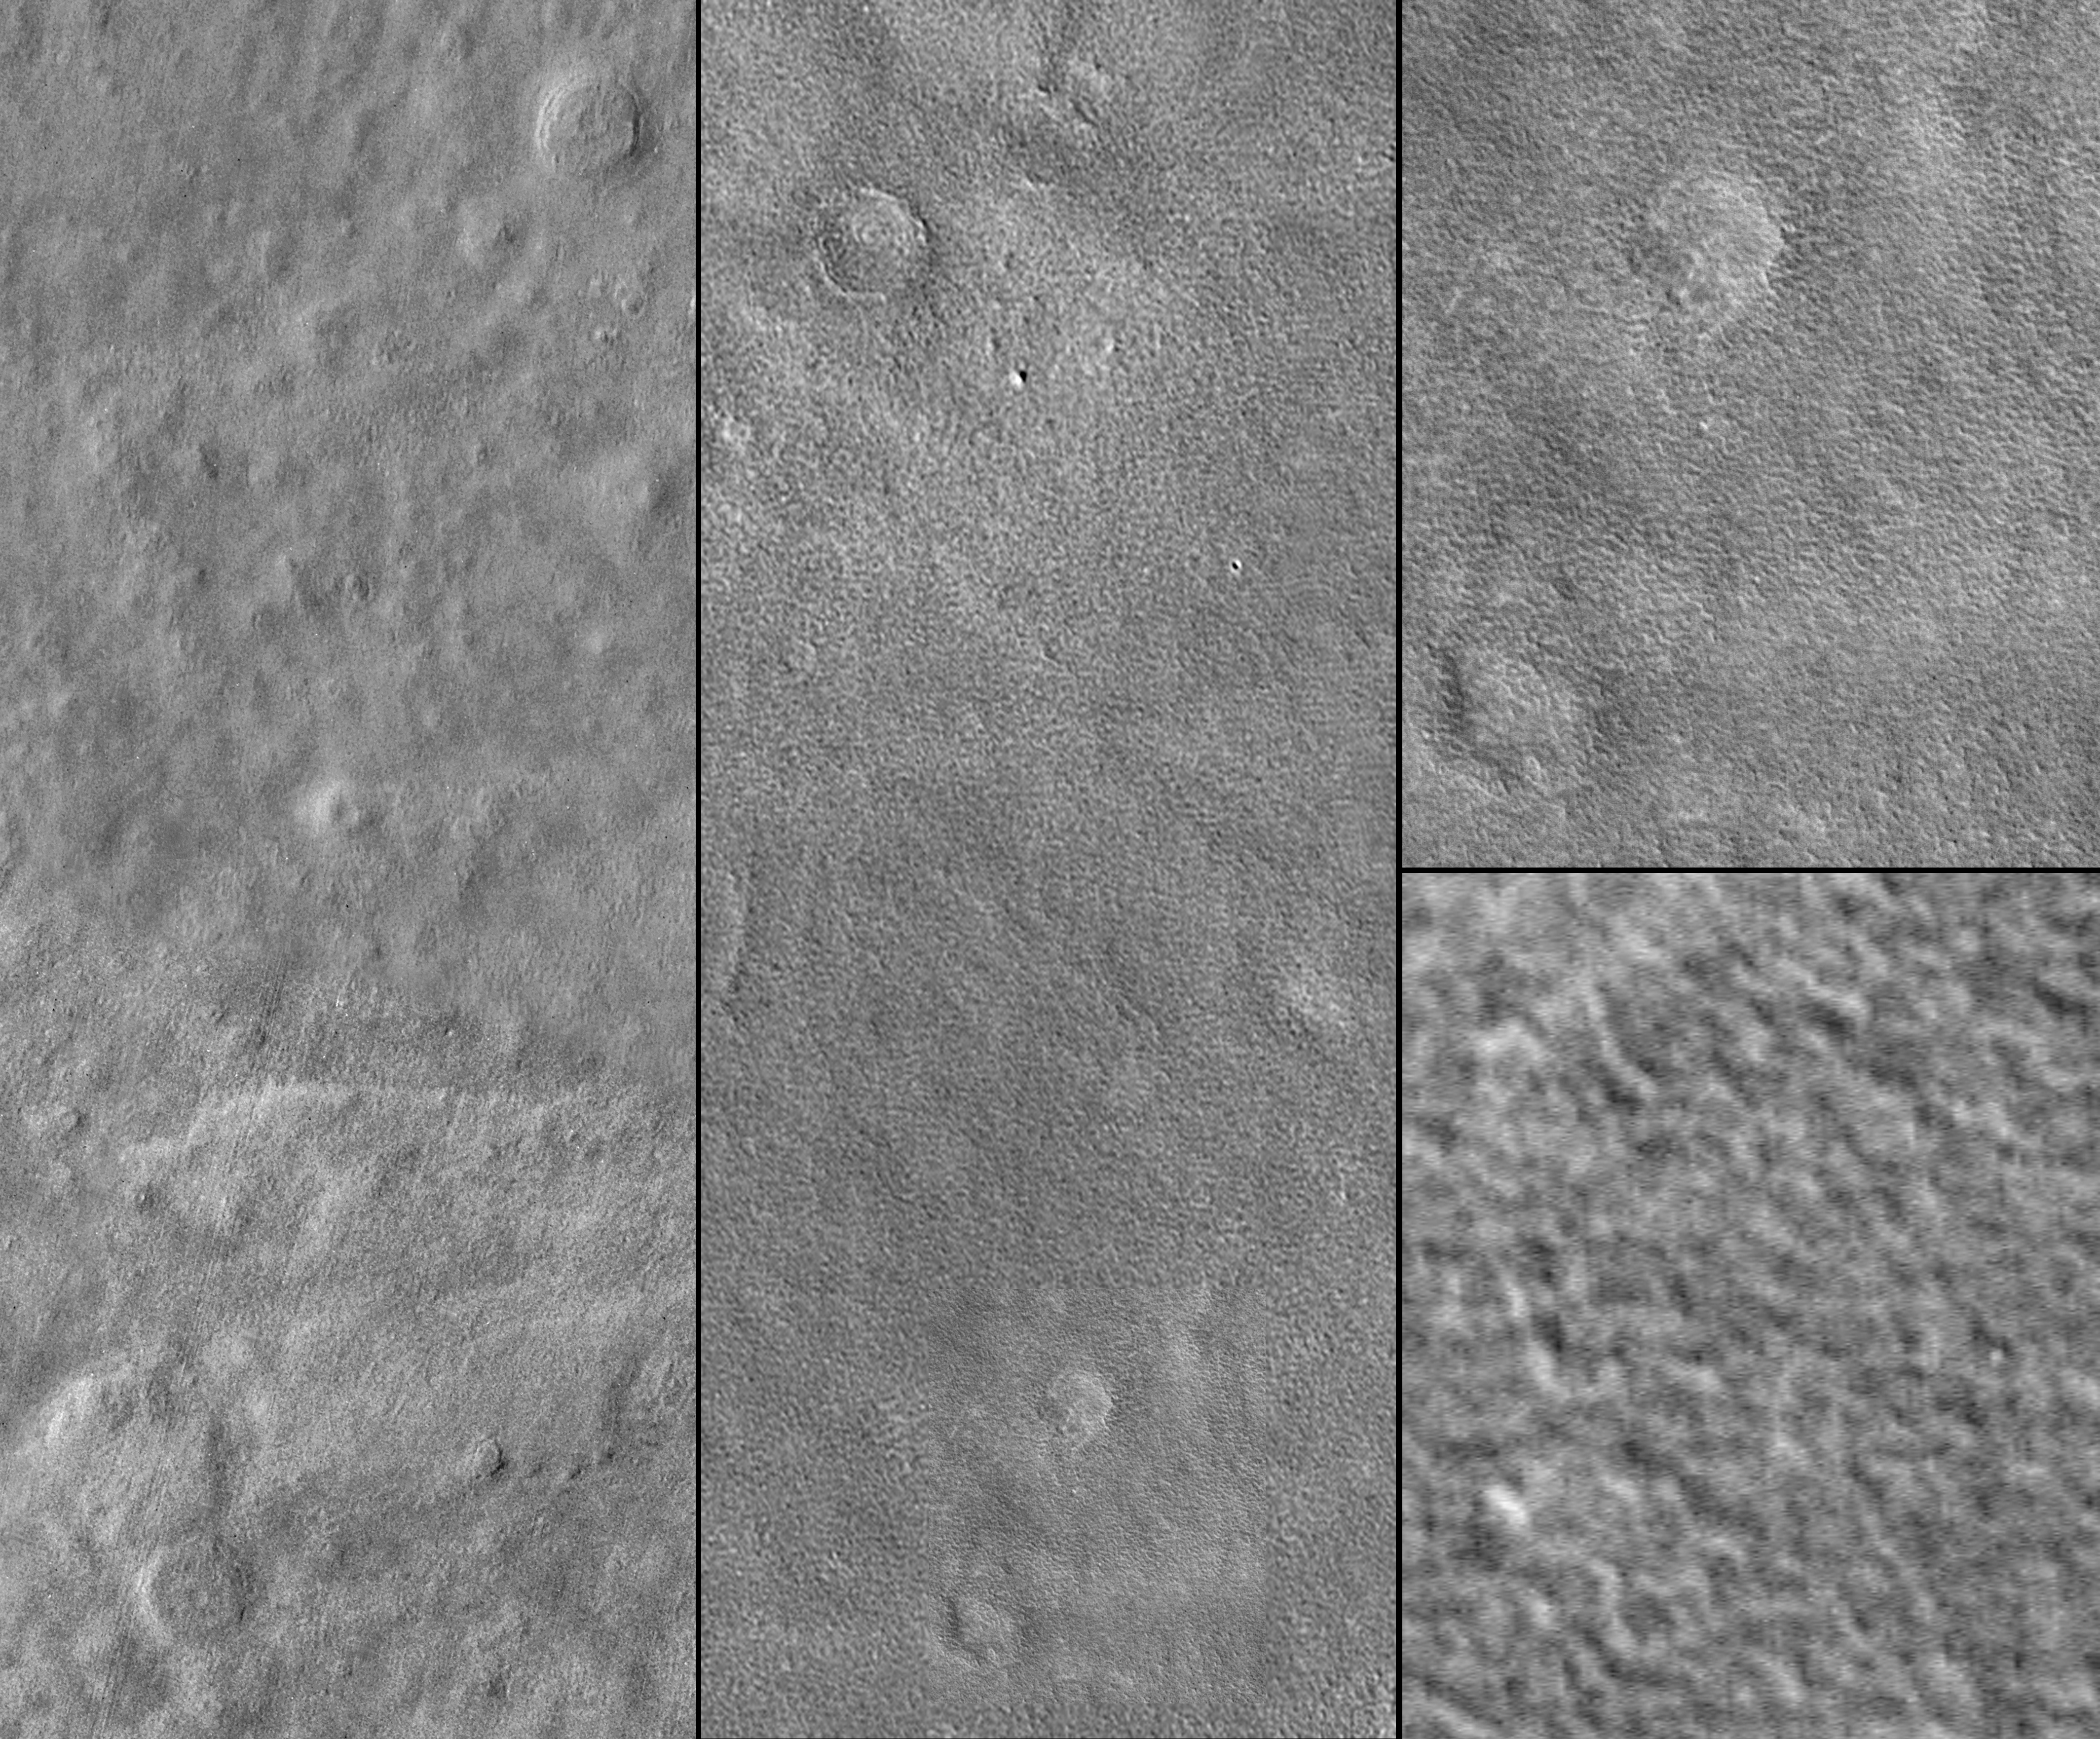

Viking 2’s 30th!

3 September 2006
Viking 2 landed 30 years ago today, on 3 September 1976. It was the second of the two Viking landings on Mars. Viking 1 touched down on 20 July 1976. Since the Viking missions of the 1970s, only 3 additional spacecraft have successfully landed and conducted their scientific investigations: Mars Pathfinder (1997), Mars Exploration Rover Spirit (2004-present), and Mars Exploration Rover Opportunity (2004-present). Two new U.S. Mars landed missions are currently in the works: Phoenix, launching in August 2007, and MSL (Mars Science Laboratory), launching in 2009.

As with the 30th anniversary of the Viking 1 landing in July (see PIA08616), for the Viking 2 30th anniversary, we show here the best Mars Global Surveyor (MGS) Mars Orbiter Camera (MOC) view of the landing site.

On that day 30 years ago, Viking 2 landed in Utopia Planitia, west of Mie Crater, near 48.0°N, 225.7°W. At the time, it was considered that this might be a good place to look for evidence of life in the martian regolith. This middle north latitude site is often obscured by clouds in the winter and dust hazes in the spring. The surface was observed by the lander to be dusted by thin coatings of frost during the winter months.

The exact location of the Viking 2 lander was uncertain until MOC obtained the high resolution view, shown above, in 2004. These images were previously released by the MOC team on 5 May 2005, along with what was then considered to be the best candidate for the Mars Polar Lander site (see “MGS Finds Viking 2 Lander and Mars Polar Lander (Maybe)”). The candidate Polar Lander site was further imaged in 2005 and found not to be the lander (see PIA03044).

Figure 1 shows (A) a mosaic of Viking Orbiter images obtained in the 1970s at a resolution of 75 m/pixel, (B) a typical MGS MOC narrow angle camera view at about 3 meters/pixel (25x higher resolution than the Viking images), and (C, D) sections of a MOC image obtained at ~0.5 m/pixel. Figure 2 shows an extreme enlargement of the feature identified as Viking Lander 2, compared to a schematic drawing of the lander in the orientation determined during the Viking mission.

Credit: NASA/JPL/Malin Space Science Systems